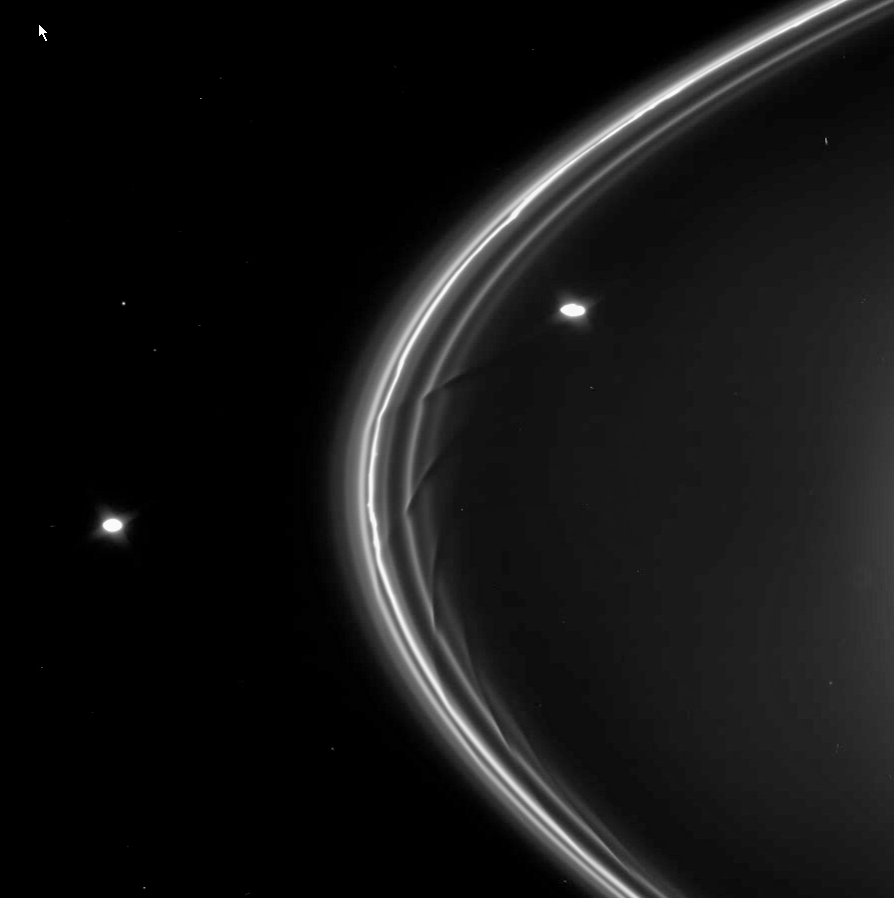

Shaping the Drapes

This movie sequence from Cassini shows dark drapes in the inner strands of Saturn’s F ring caused by the gravitational influence of the shepherd moon Prometheus (102 kilometers, or 63 miles across).

Prometheus appears first in the sequence, interior to the F ring, and Pandora (84 kilometers, or 52 miles across) follows along outside of the ring. Radial structure in the bright core of the ring is visible throughout the movie.

Prometheus orbits closer to Saturn, and thus faster, than the icy particles that make up the F ring. The moon passes closest to the ring at “apoapse,” when it is farthest from Saturn. It is during these apoapse passages that Prometheus has its greatest influence on the fine ring material. With time, the ring material previously affected falls behind so that on the next apoapse passage of Prometheus, a new gore in the inner ring material is made. The material closer to Prometheus orbits the planet faster than the material closer to the bright F ring core. The gores, together with the sheared-out material, create the dark, diagonal drapes.

Several background stars are seen moving across the field during the movie.

The images in this sequence were acquired on April 13, 2005, at a distance of approximately 1.2 million kilometers (700,000 miles) from Saturn. The images were obtained in visible light using the Cassini spacecraft narrow-angle camera.

The Cassini-Huygens mission is a cooperative project of NASA, the European Space Agency and the Italian Space Agency. The Jet Propulsion Laboratory, a division of the California Institute of Technology in Pasadena, manages the mission for NASA’s Science Mission Directorate, Washington, D.C. The Cassini orbiter was designed, developed and assembled at JPL.

Credit: NASA/JPL/Space Science Institute